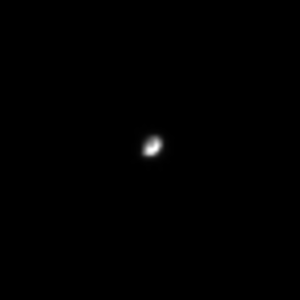

Hyperion From Afar

Cassini caught this glimpse of Hyperion as the moon tumbled chaotically in its orbit around Saturn. Hyperion is a heavily cratered moon, and in this image it shows a dark spot that may be one of its many large craters. Hyperion’s diameter is 266 kilometers (156 miles).

The image was taken in visible light with the Cassini spacecraft narrow angle camera on September 12, 2004, at a distance of 8.8 million kilometers (5.4 million miles) from Hyperion and at a Sun-Hyperion-spacecraft or phase, angle of 90 degrees. The image scale is 53 kilometers (33 miles) per pixel. The image was magnified by a factor of four to aid visibility.

The Cassini-Huygens mission is a cooperative project of NASA, the European Space Agency and the Italian Space Agency. The Jet Propulsion Laboratory, a division of the California Institute of Technology in Pasadena, manages the Cassini-Huygens mission for NASA’s Office of Space Science, Washington, D.C. The Cassini orbiter and its two onboard cameras, were designed, developed and assembled at JPL. The imaging team is based at the Space Science Institute, Boulder, Colo.

Credit: NASA/JPL/Space Science Institute